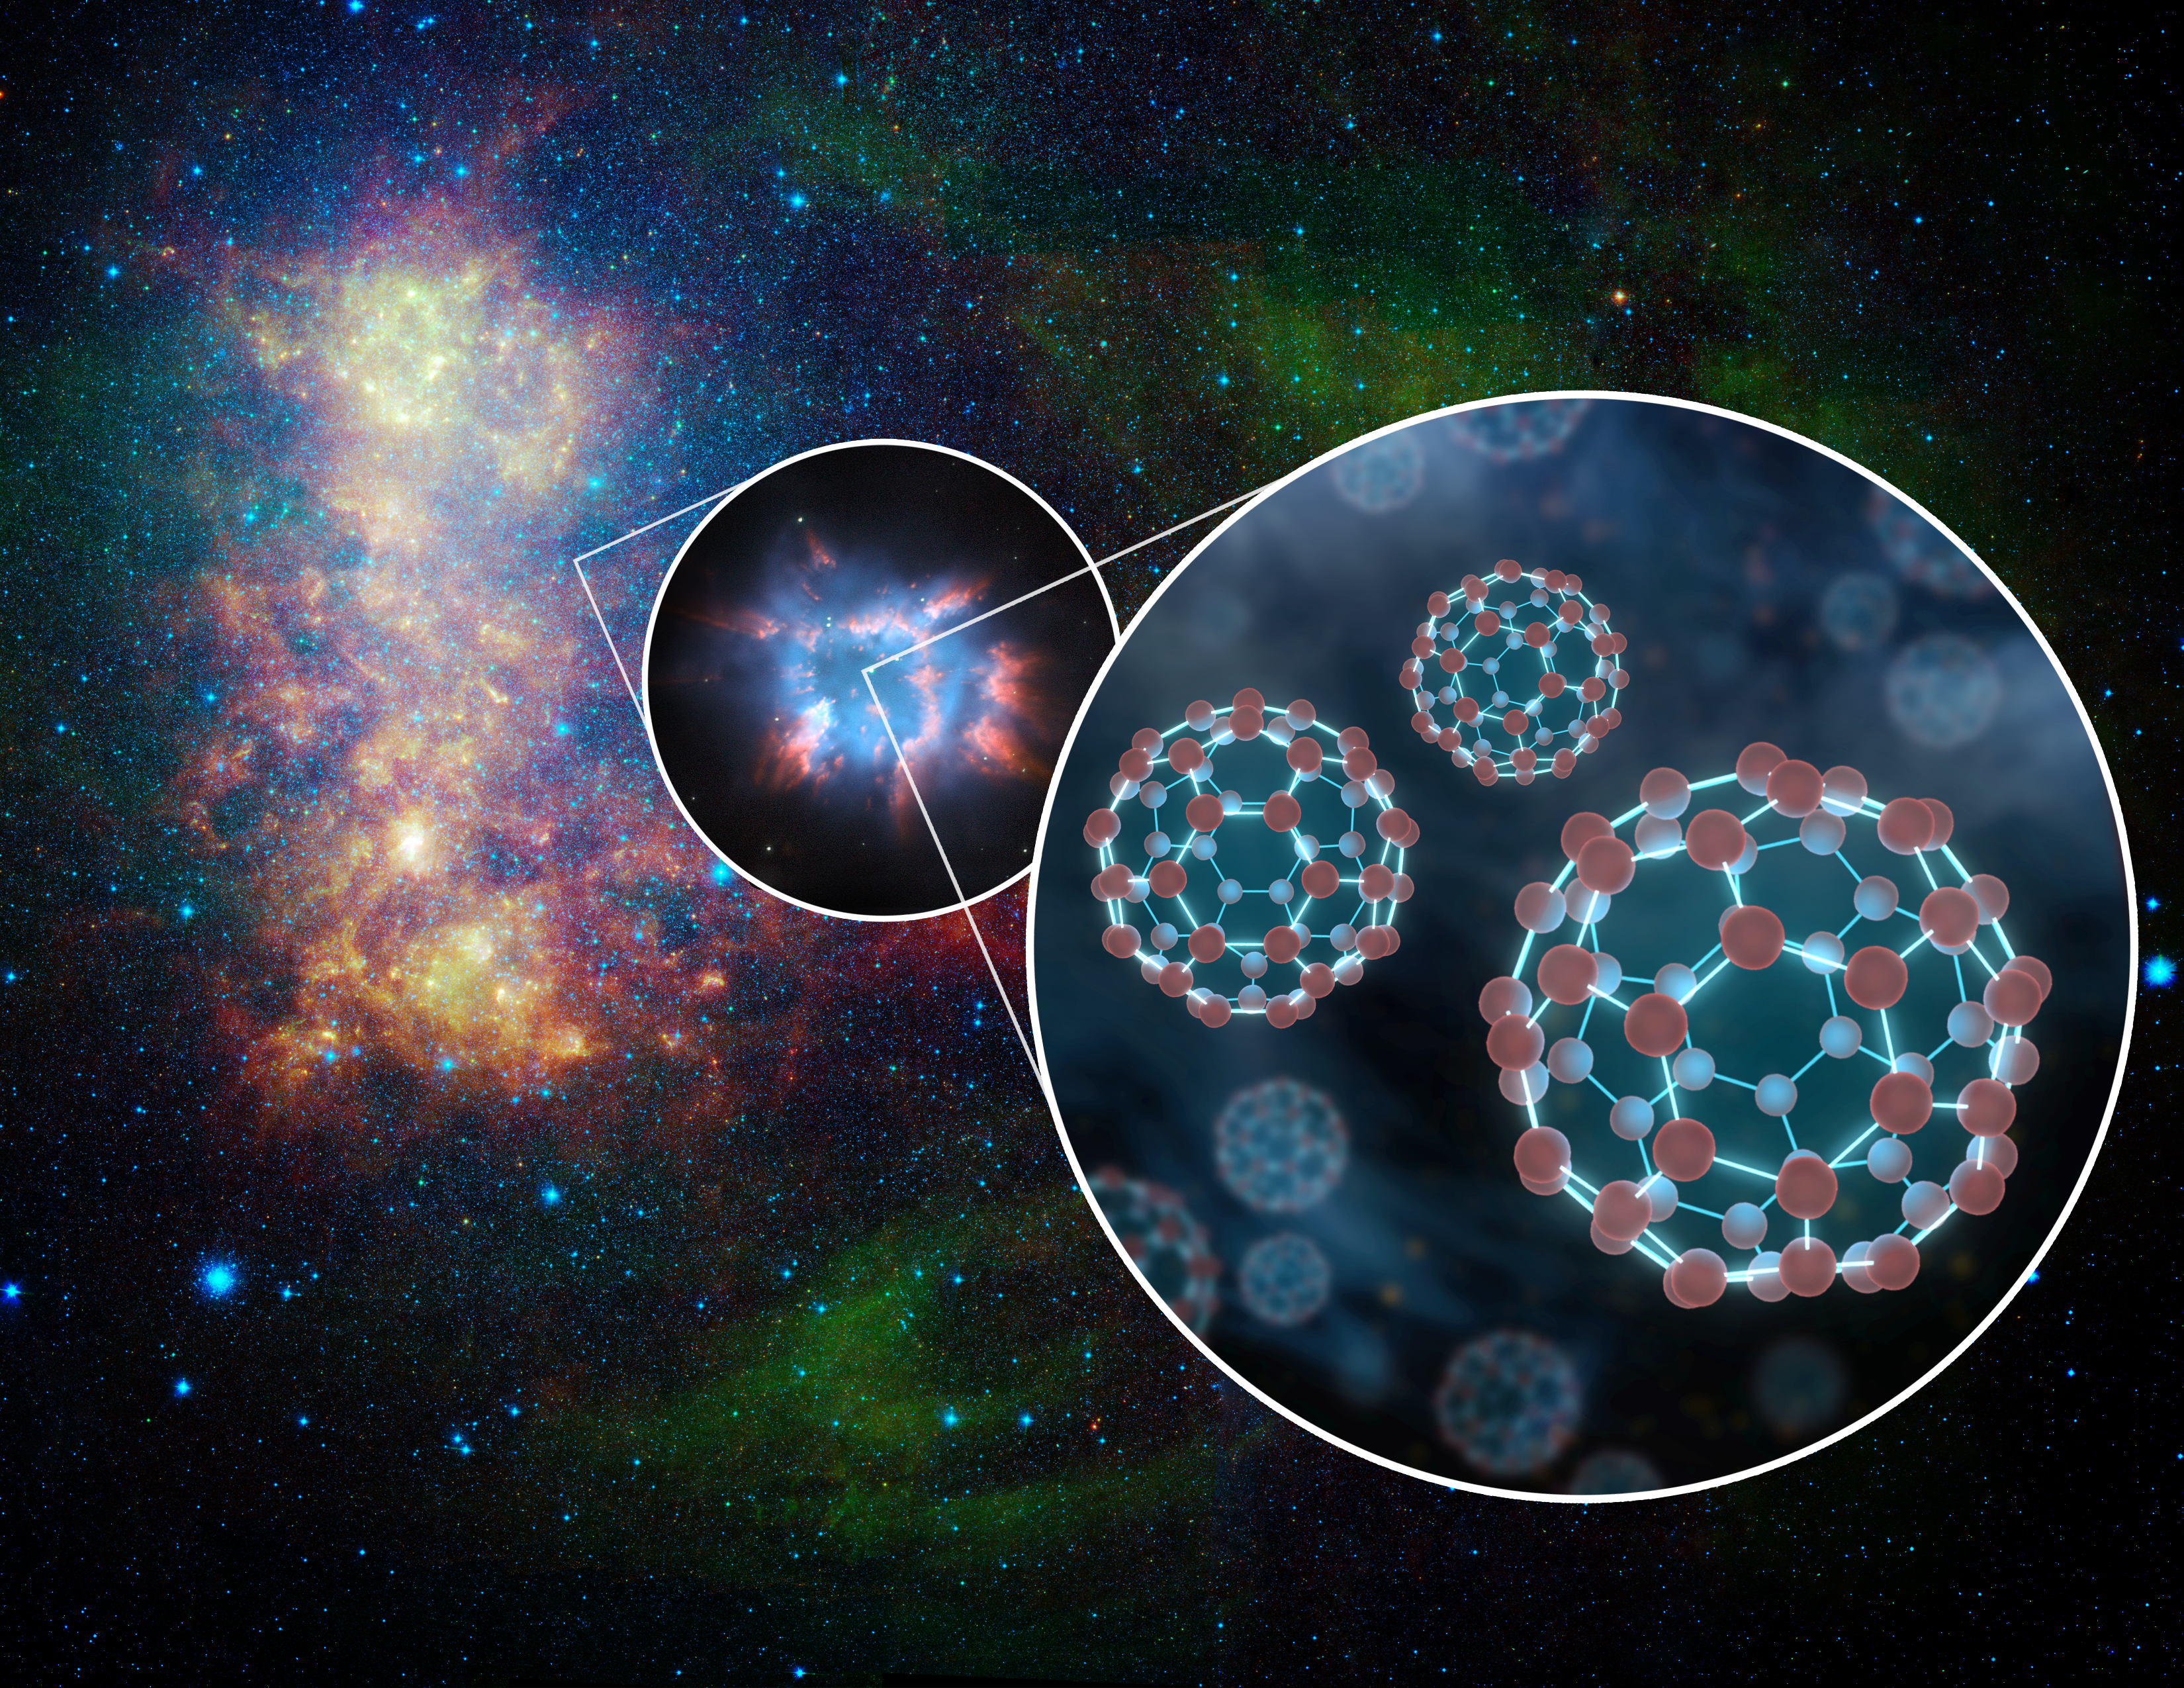

Extragalactic Space Balls

For the first time, NASA's Spitzer Space Telescope has detected little spheres of carbon, called buckyballs, in a galaxy beyond our Milky Way galaxy. The space balls were detected in a dying star, called a planetary nebula, within the nearby galaxy, the Small Magellanic Cloud. What's more, huge quantities were found -- the equivalent in mass to 15 of our moons.

An infrared photo of the Small Magellanic Cloud taken by Spitzer is shown here in this artist's illustration, with two callouts. The middle callout shows a magnified view of an example of a planetary nebula, and the right callout shows an even further magnified depiction of buckyballs, which consist of 60 carbon atoms arranged like soccer balls.

In July 2010, astronomers reported using Spitzer to find the first confirmed proof of buckyballs. Since then, Spitzer has detected the molecules again in our own galaxy -- as well as in the Small Magellanic Cloud.

Credit: NASA/JPL-Caltech/T. Pyle (SSC/Caltech)